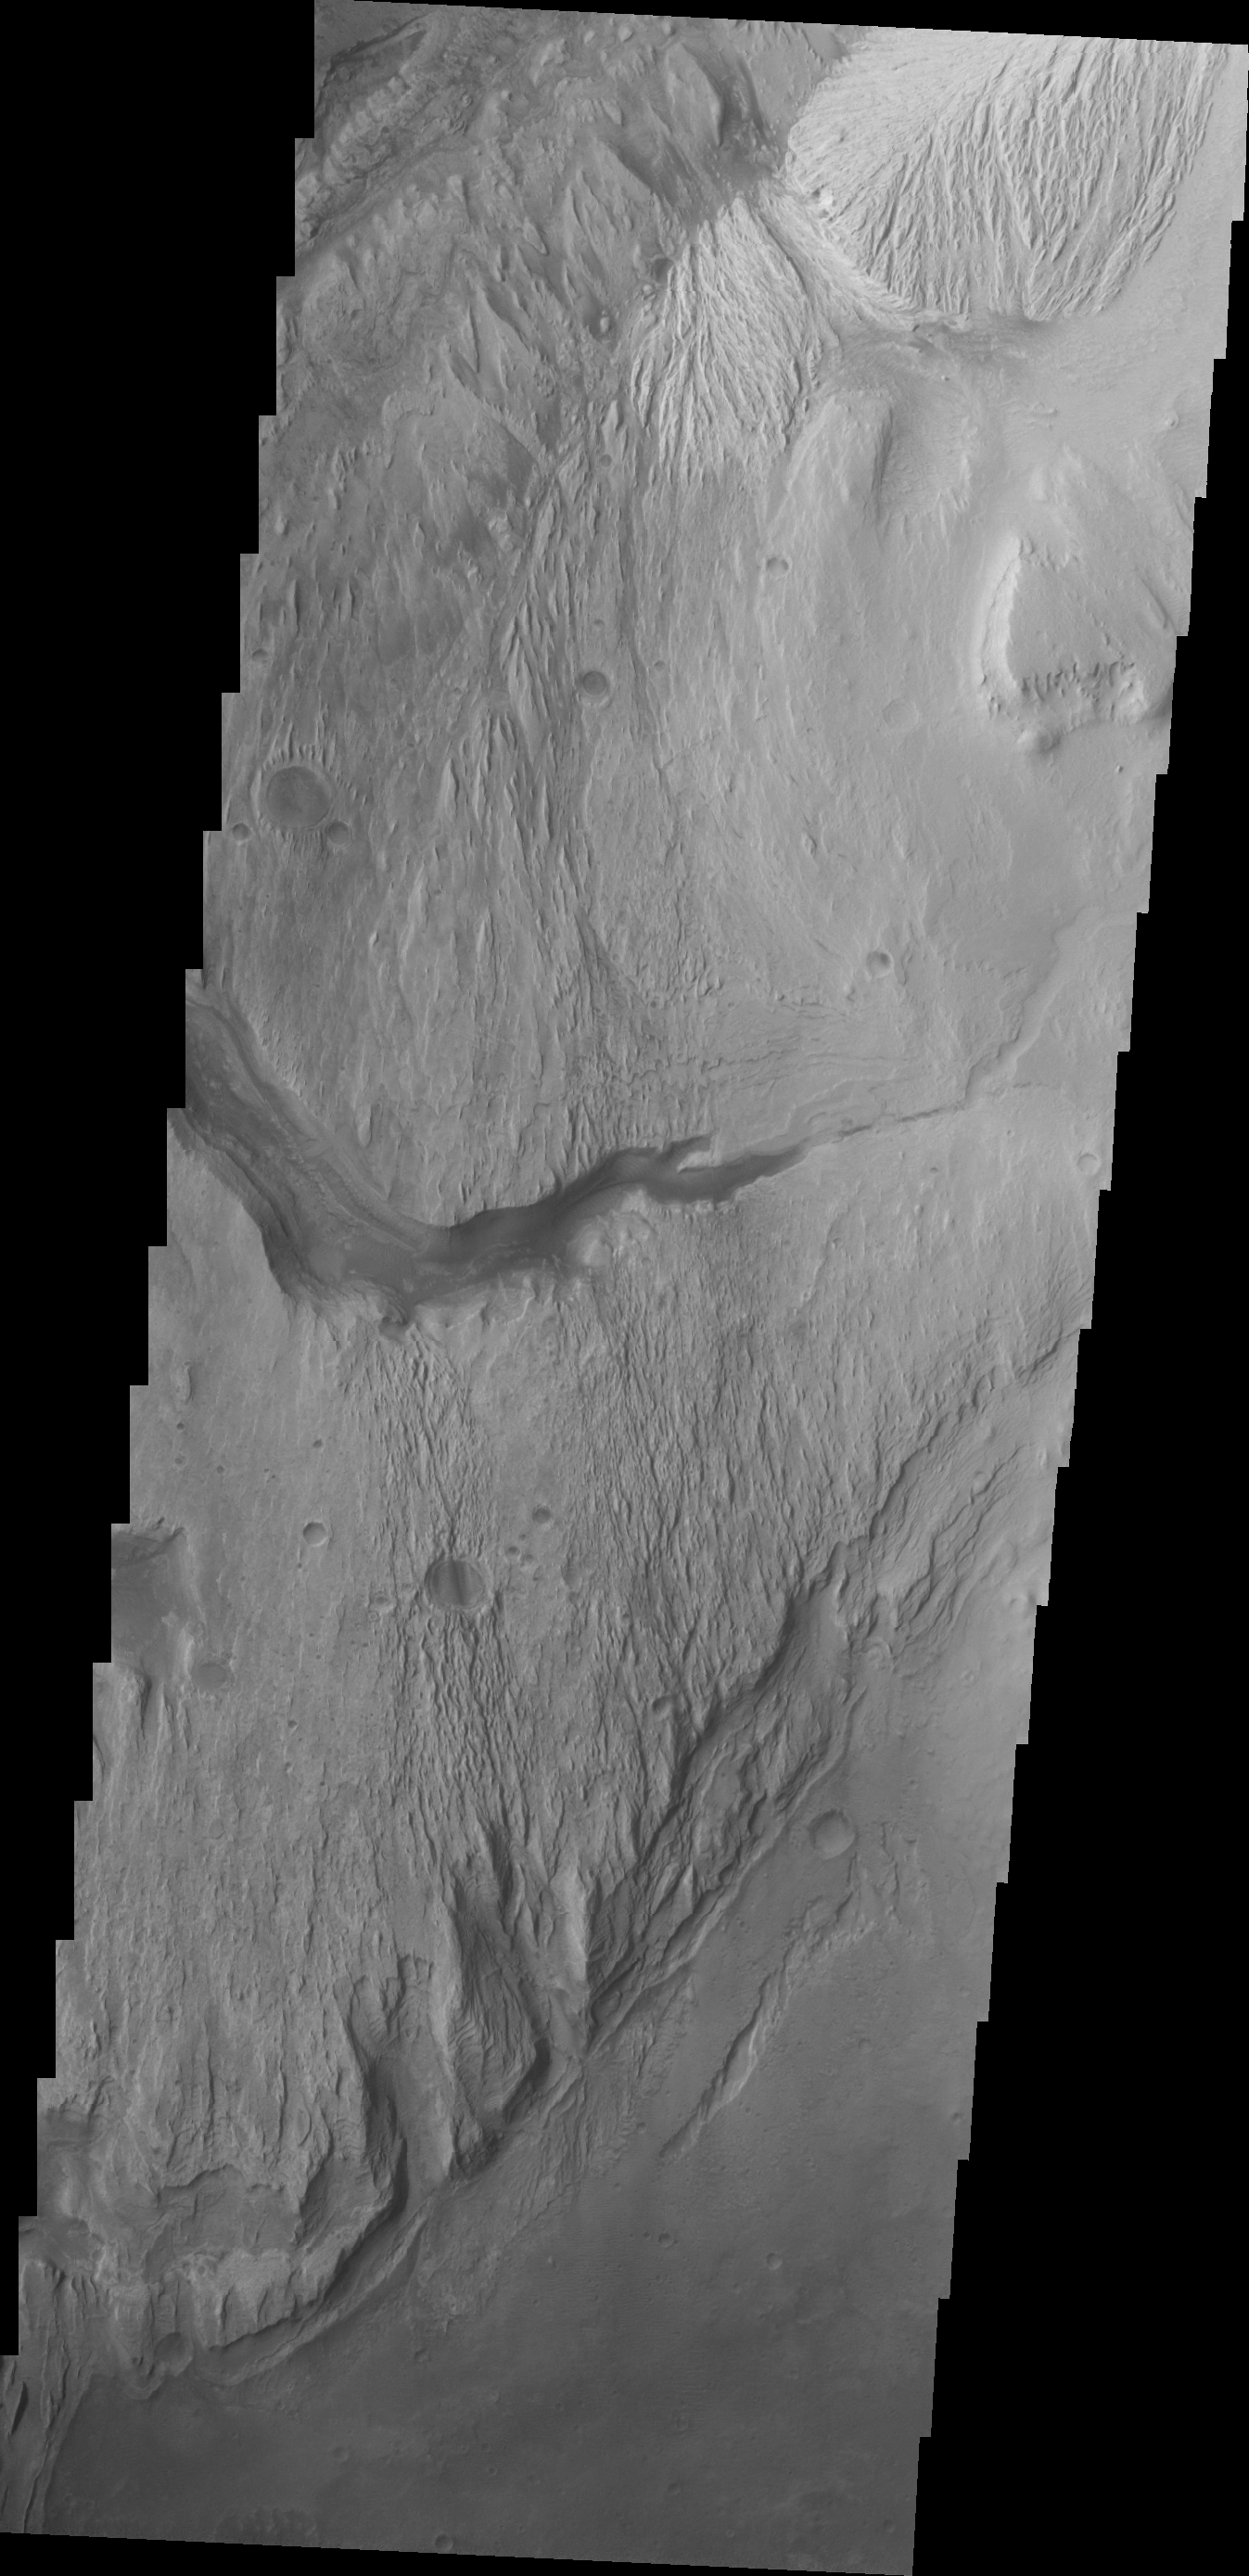

Images of Gale #18

During the month of April Mars will be in conjunction relative to the Earth. This means the Sun is in the line-of-sight between Earth and Mars, and communication between the two planets is almost impossible. For conjunction, the rovers and orbiting spacecraft at Mars continue to operate, but do not send the data to Earth. This recorded data will be sent to Earth when Mars moves away from the sun and the line-of-sight between Earth and Mars is reestablished. During conjunction the THEMIS image of the day will be a visual tour of Gale Crater, the location of the newest rover Curiosity.

Today’s image shows almost the same region as the previous image – showing the major channel that started near the top of Mt. Sharp. Near the top of this image is a wide valley that reaches to the crater floor and the nearby dunes. It is this valley that has been chosen as a possible route for Curiosity to use for driving onto Mt. Sharp.

Credit: NASA/JPL-Caltech/ASU